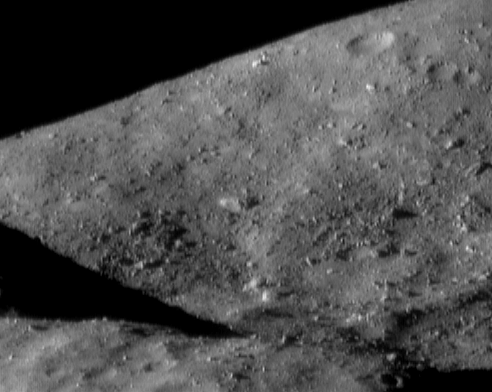

Packed with Boulders

NEAR Shoemaker photographed the southern part of Eros’ saddle region on December 19, 2000, from an orbital altitude of 37 kilometers (23 miles). The low ridge in the foreground (bottom) casts a wedge-shaped shadow against the hill in the background. The surface here is packed with boulders, the largest of which (near the center of the picture) is about 60 meters (200 feet) across. The whole scene is about 1.5 kilometers (0.9 miles) across.

Built and managed by The Johns Hopkins University Applied Physics Laboratory, Laurel, Maryland, NEAR was the first spacecraft launched in NASA’s Discovery Program of low-cost, small-scale planetary missions. See the NEAR web page at http://near.jhuapl.edu/ for more details.

Credit: NASA/JPL/JHUAPL